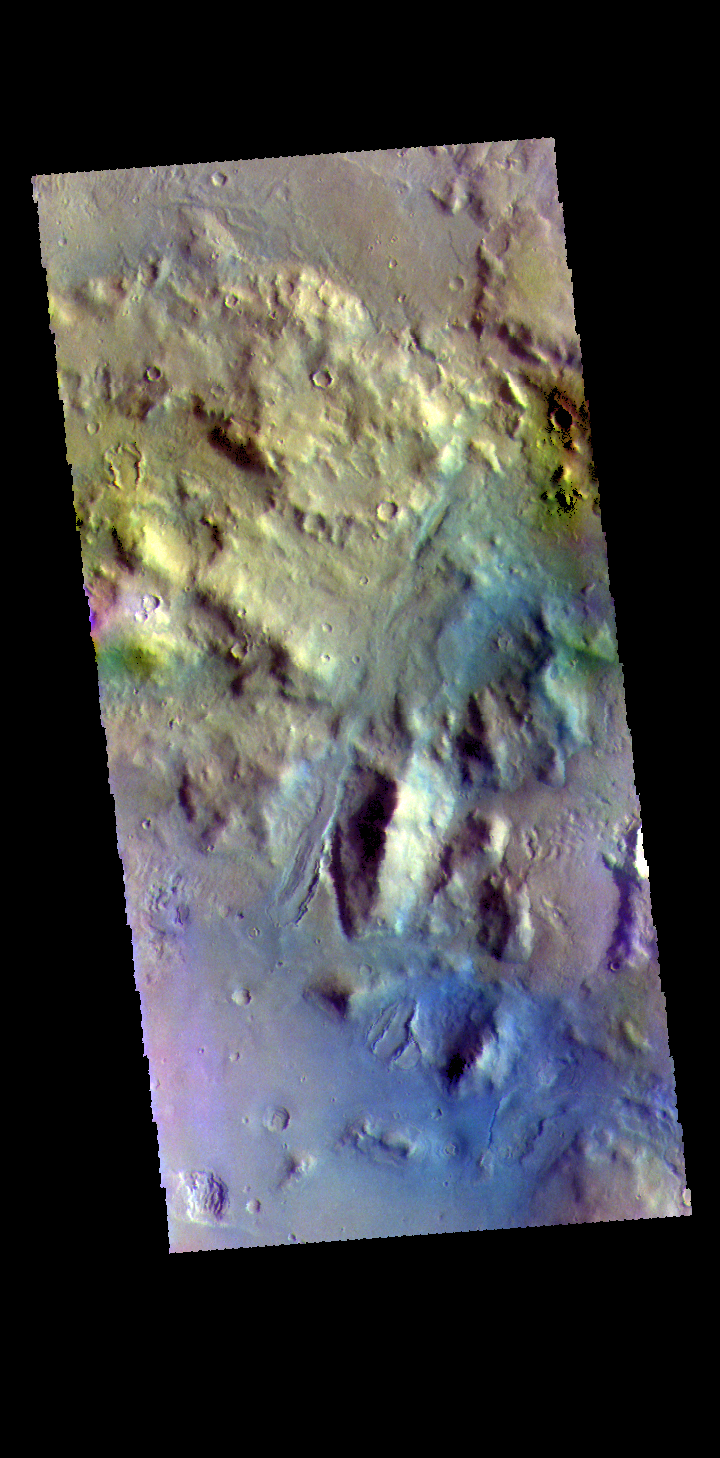

Arabia Terra Crater – False Color

The THEMIS VIS camera contains 5 filters. The data from different filters can be combined in multiple ways to create a false color image. These false color images may reveal subtle variations of the surface not easily identified in a single band image. Today’s false color image shows part of the floor of an unnamed crater located in Arabia Terra, near the boundary with Acidalia Planitia.

Credit: NASA/JPL-Caltech/ASU